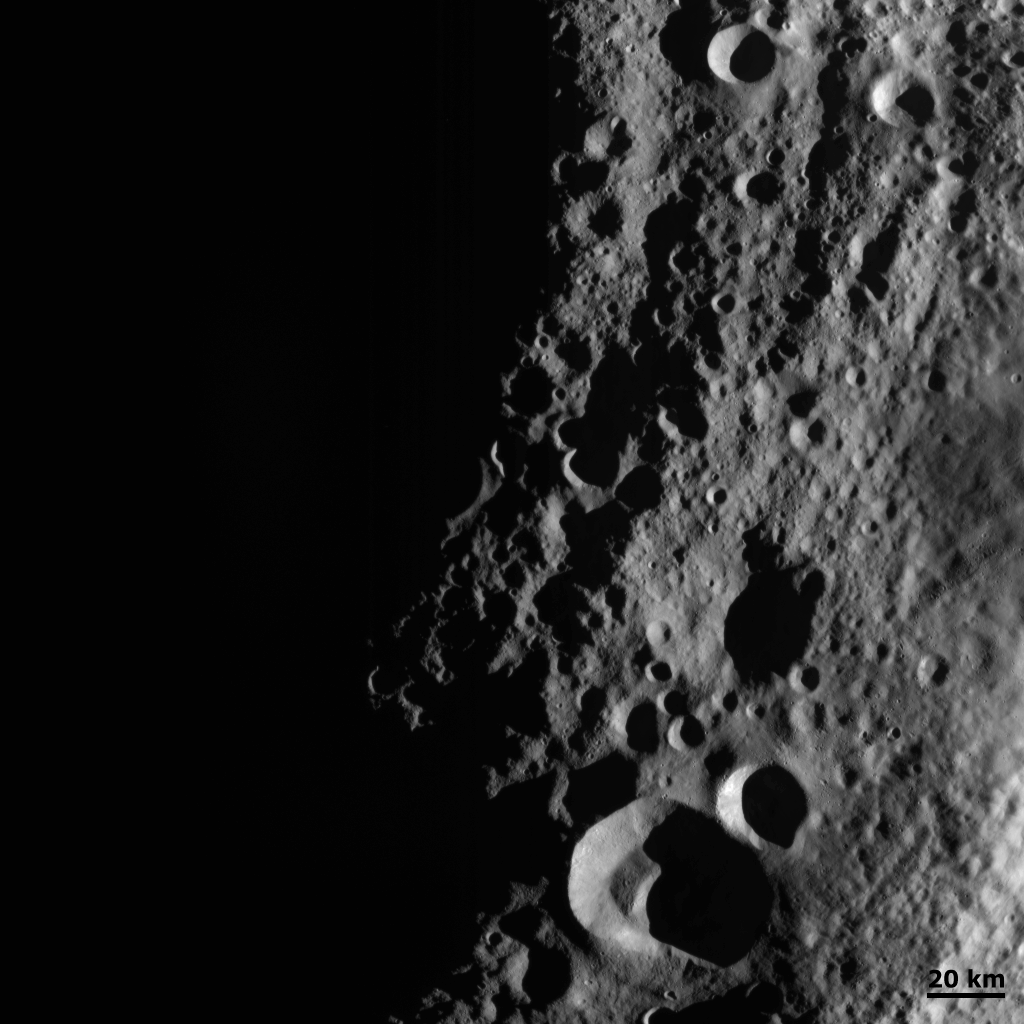

Night and Day Boundary on Vesta

This detail of NASA’s Dawn spacecraft’s framing camera image shows low sun angles and large shadows on asteroid Vesta.

NASA’s Dawn spacecraft obtained this image with its framing camera on Aug. 20, 2011. This image was taken through the camera’s clear filter. The image has a resolution of about 260 meters per pixel.

The Dawn mission to Vesta and Ceres is managed by NASA’s Jet Propulsion Laboratory, a division of the California Institute of Technology in Pasadena, for NASA’s Science Mission Directorate, Washington. UCLA is responsible for overall Dawn mission science. The Dawn framing cameras were developed and built under the leadership of the Max Planck Institute for Solar System Research, Katlenburg-Lindau, Germany, with significant contributions by DLR German Aerospace Center, Institute of Planetary Research, Berlin, and in coordination with the Institute of Computer and Communication Network Engineering, Braunschweig. The Framing Camera project is funded by the Max Planck Society, DLR, and NASA/JPL.

Credit: NASA/JPL-Caltech/UCLA/MPS/DLR/IDA